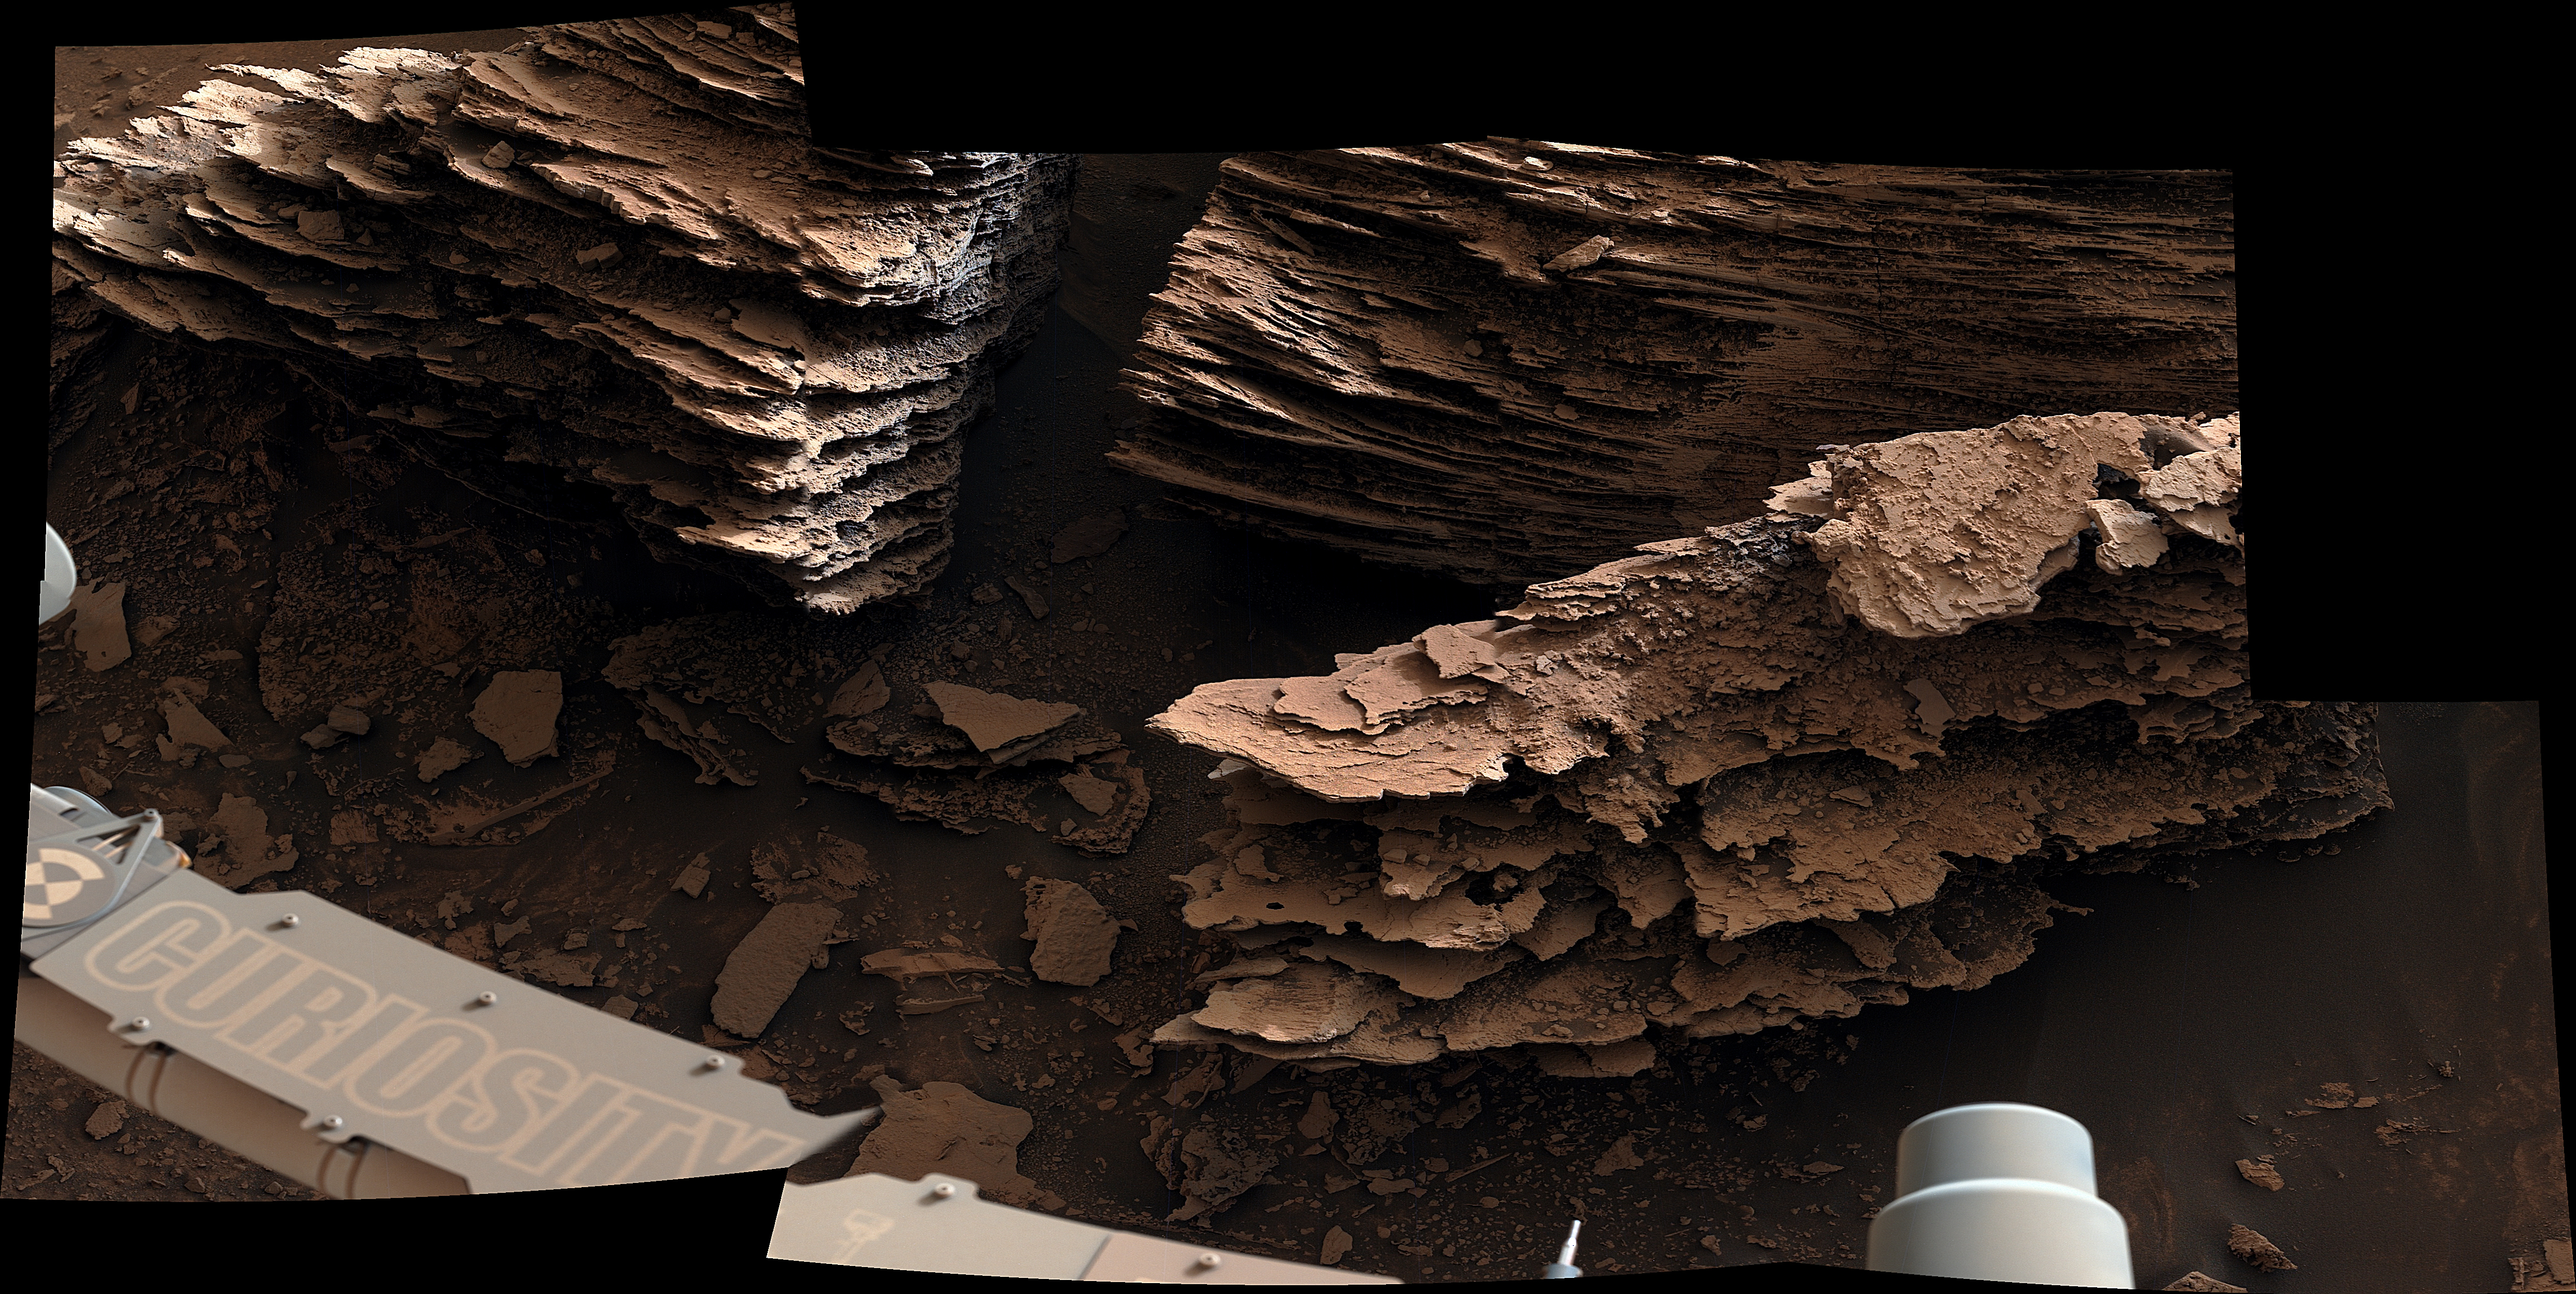

Curiosity’s Mastcam Views Flaky, Streambed Rocks

NASA’s Curiosity Mars rover captured this view of layered, flaky rocks believed to have formed in an ancient streambed or small pond. The six images that make up this mosaic were captured using Curiosity’s Mast Camera, or Mastcam, on June 2, 2022, the 3,492nd Martian day, or sol, of the mission.

Curiosity was built by NASA’s Jet Propulsion Laboratory in Southern California, which leads the mission on behalf of NASA’s Science Mission Directorate in Washington. Malin Space Science Systems in San Diego built and operates Mastcam.

Credit: NASA/JPL-Caltech/MSSS